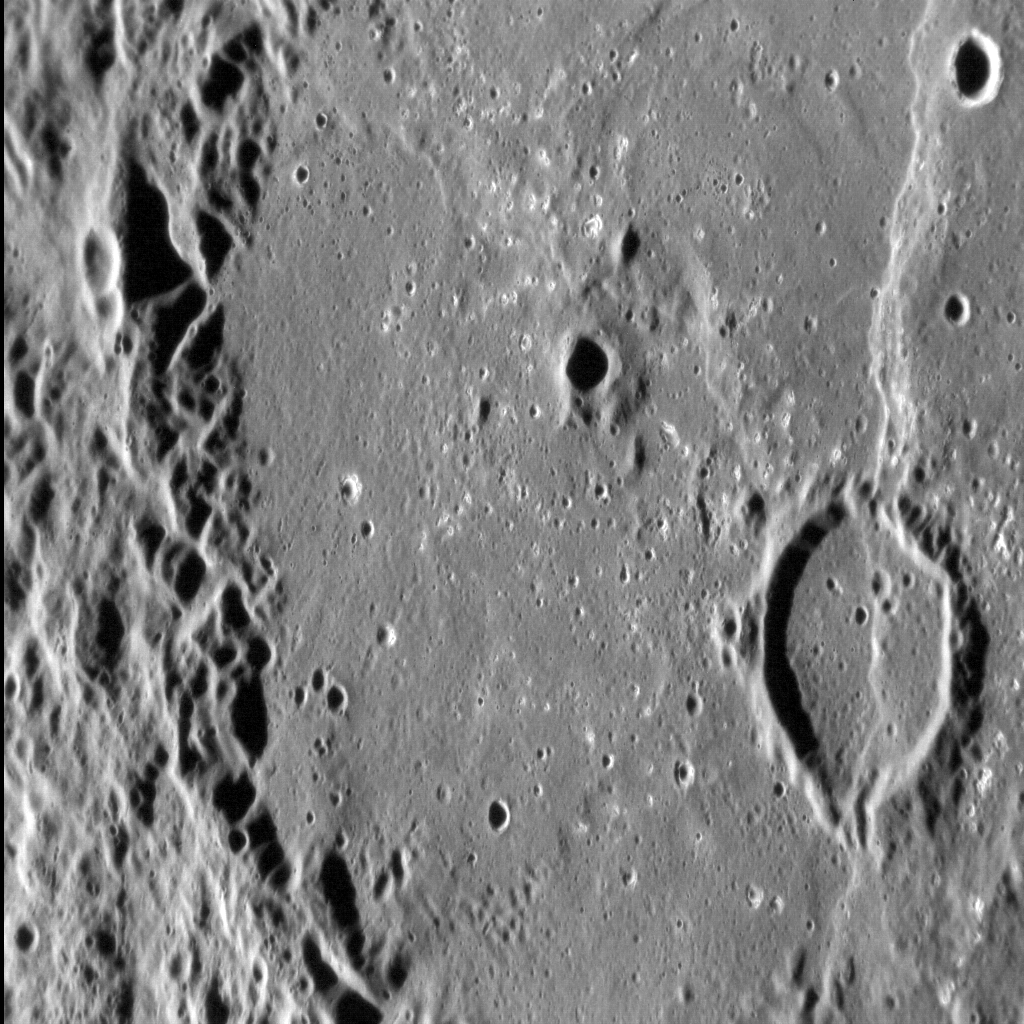

Dario Basin: Complex Cross-cuts

In this image of the floor of Dario basin, with north to the top, several features show complex cross-cutting relations. The basin floor is smooth, and probably consists of volcanic fill. Two lobate scarps can be seen: the faint example that runs from the top left to center right of the image appears to abruptly end at the rim of a flooded crater; the more visible north-south-trending scarp cuts clean through the crater. By studying cross-cutting relations such as these, scientists are able to determine a sequence of formation for features like those inside Dario basin.

This image was acquired as a high-resolution targeted observation. Targeted observations are images of a small area on Mercury’s surface at resolutions much higher than the 200-meter/pixel morphology base map. It is not possible to cover all of Mercury’s surface at this high resolution, but typically several areas of high scientific interest are imaged in this mode each week.

This image was acquired as a high-resolution targeted observation. Targeted observations are images of a small area on Mercury’s surface at resolutions much higher than the 200-meter/pixel morphology base map. It is not possible to cover all of Mercury’s surface at this high resolution, but typically several areas of high scientific interest are imaged in this mode each week.

Date acquired: April 12, 2011
Image Mission Elapsed Time (MET): 242759308
Image ID: 1640190
Instrument: Narrow Angle Camera (NAC) of the Mercury Dual Imaging System (MDIS)
Center Latitude: -26.49°
Center Longitude: 350.06° E
Resolution: 95 meters/pixel
Scale: The vertical field of view in this image is approx. 100 km (63 mi.)
Incidence Angle: 74.2°
Emission Angle: 51.4°
Phase Angle: 125.6°

The MESSENGER spacecraft is the first ever to orbit the planet Mercury, and the spacecraft’s seven scientific instruments and radio science investigation are unraveling the history and evolution of the Solar System’s innermost planet. Visit the Why Mercury? section of this website to learn more about the key science questions that the MESSENGER mission is addressing. During the one-year primary mission, MDIS acquired 88,746 images and extensive other data sets. MESSENGER is now in a year-long extended mission, during which plans call for the acquisition of more than 80,000 additional images to support MESSENGER’s science goals.

These images are from MESSENGER, a NASA Discovery mission to conduct the first orbital study of the innermost planet, Mercury. For information regarding the use of images, see the MESSENGER image use policy.

Credit: NASA/Johns Hopkins University Applied Physics Laboratory/Carnegie Institution of Washington